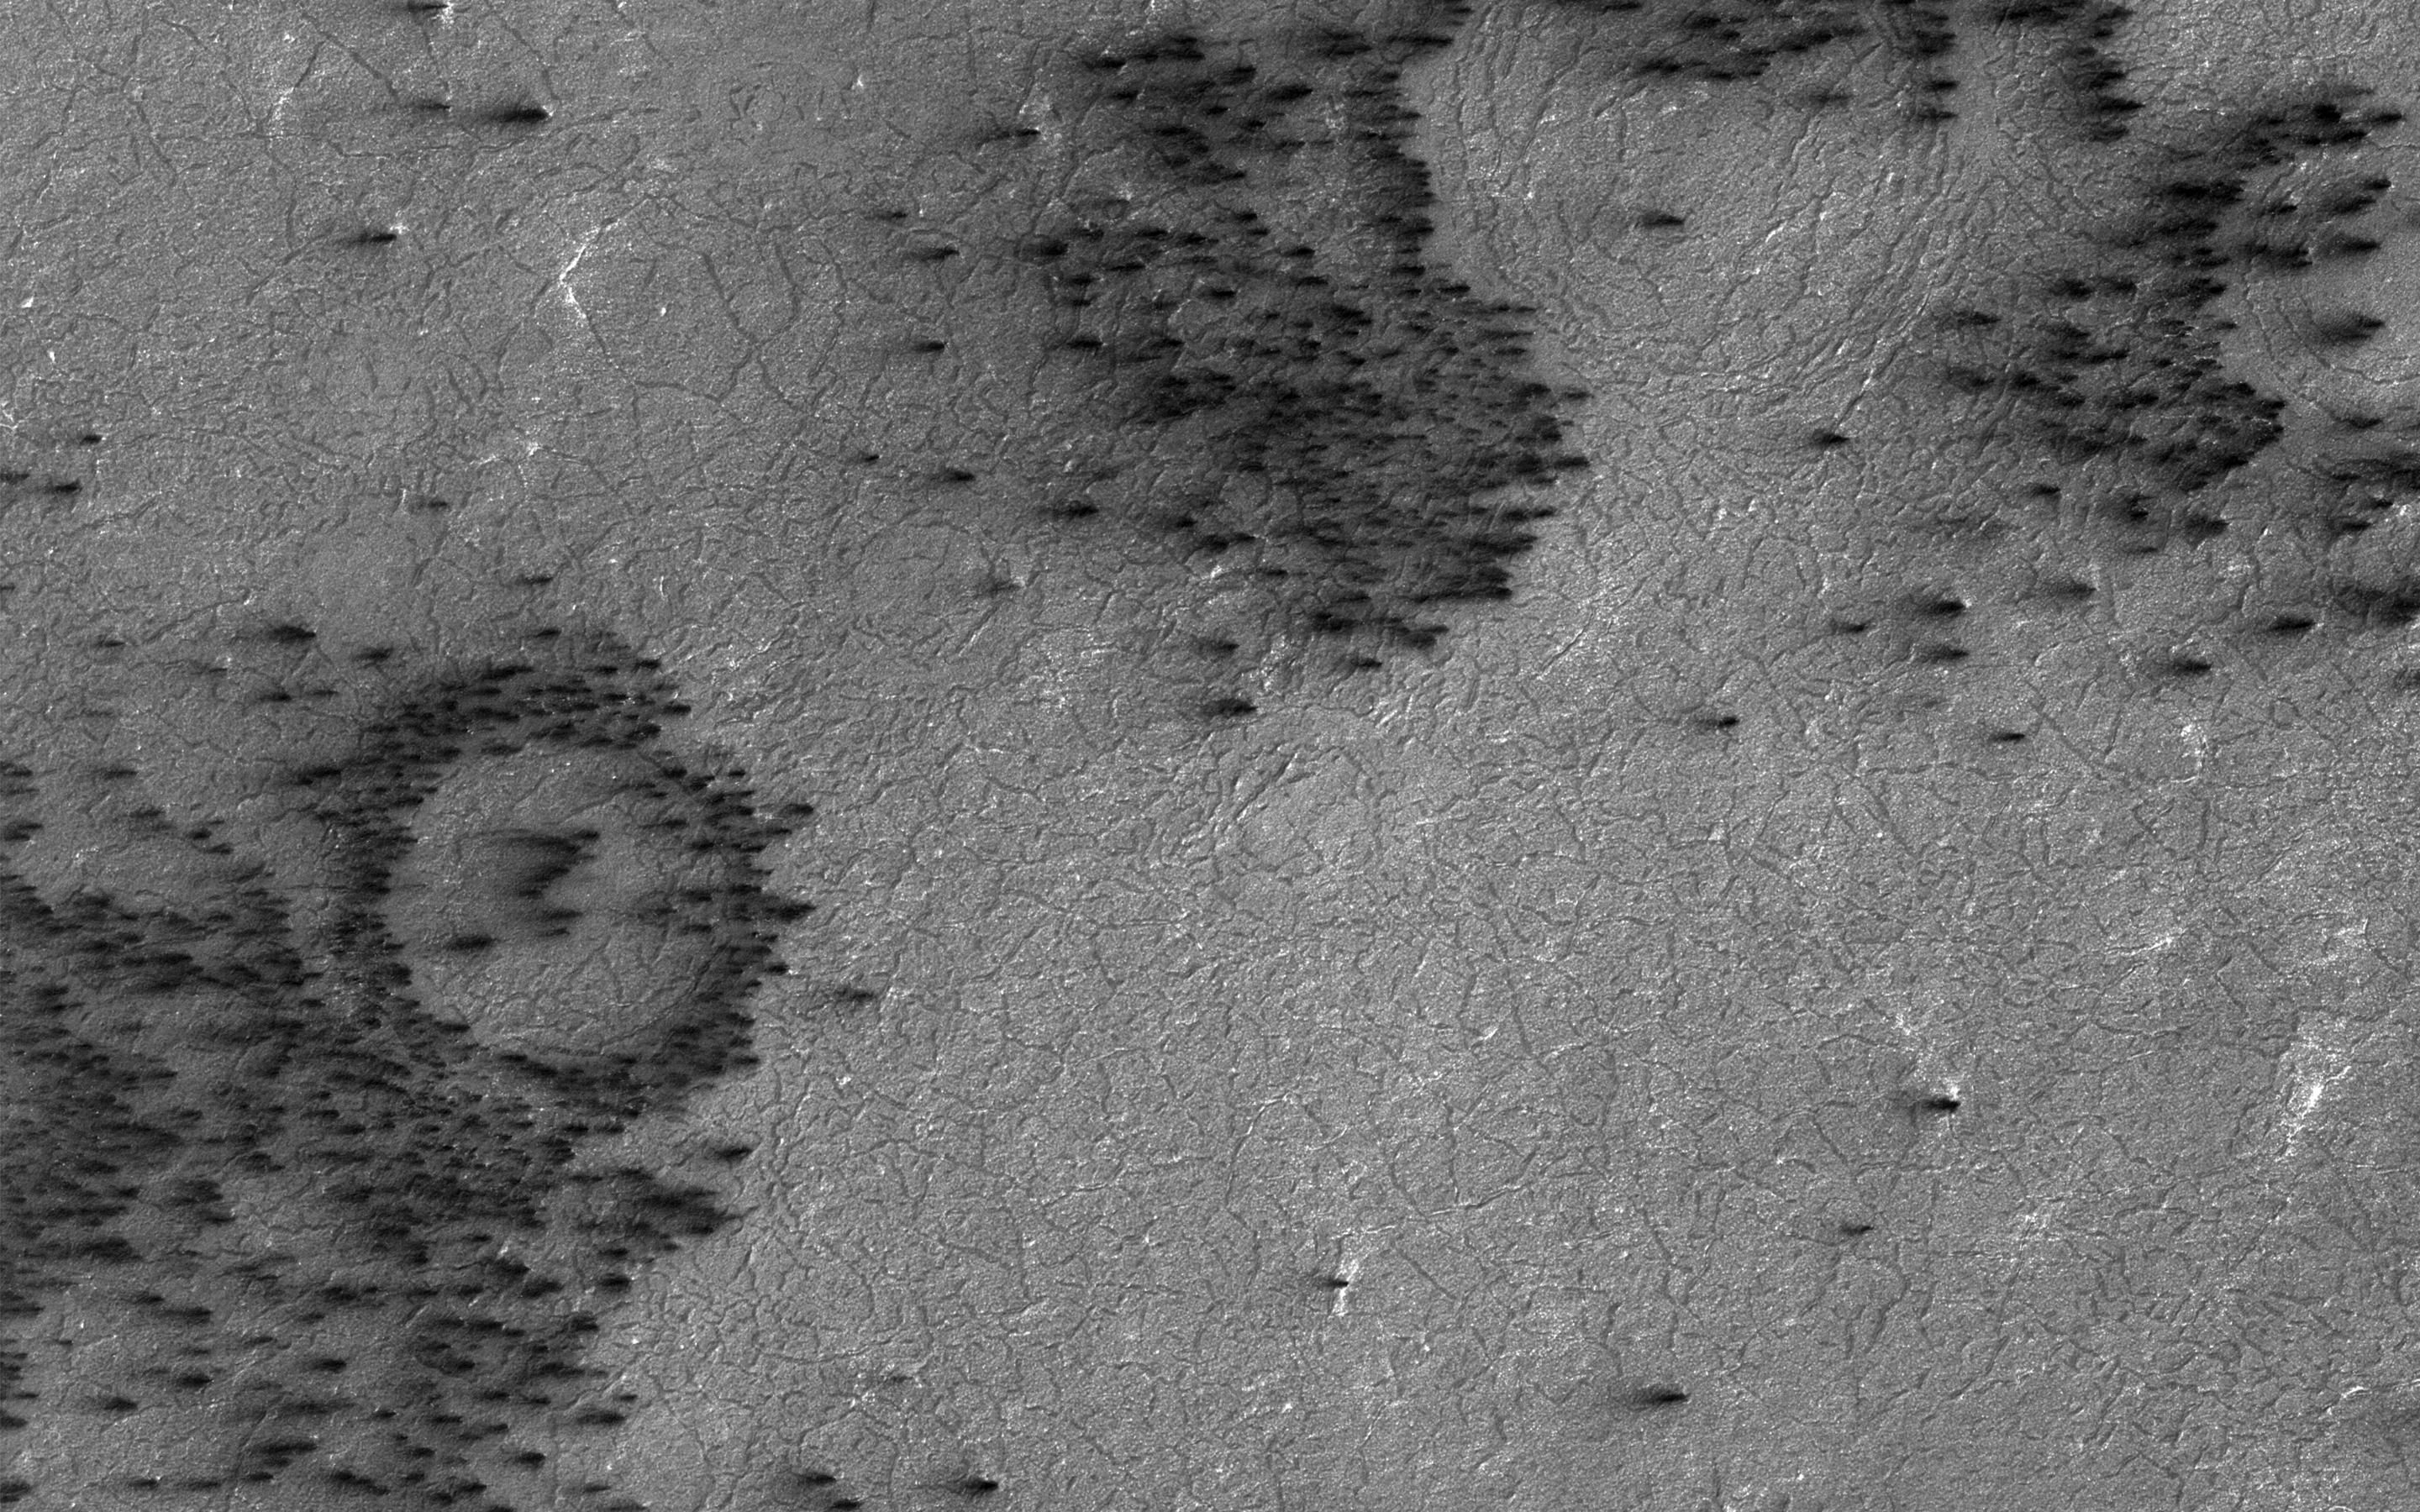

Fans on Crater Rims

Gas under pressure will choose an easy escape route. In this image, the terrain is covered with a seasonal layer of dry ice.

The weak spots, for gas sublimating from the bottom of the seasonal ice layer to escape, appear to be around craters, where the surface was broken and pulverized by an impact. Fans of surface material deposited on top of the seasonal ice layer show where the escape vents are.

The University of Arizona, Tucson, operates HiRISE, which was built by Ball Aerospace & Technologies Corp., Boulder, Colo. NASA’s Jet Propulsion Laboratory, a division of Caltech in Pasadena, California, manages the Mars Reconnaissance Orbiter Project for NASA’s Science Mission Directorate, Washington.

Credit: NASA/JPL-Caltech/Univ. of Arizona